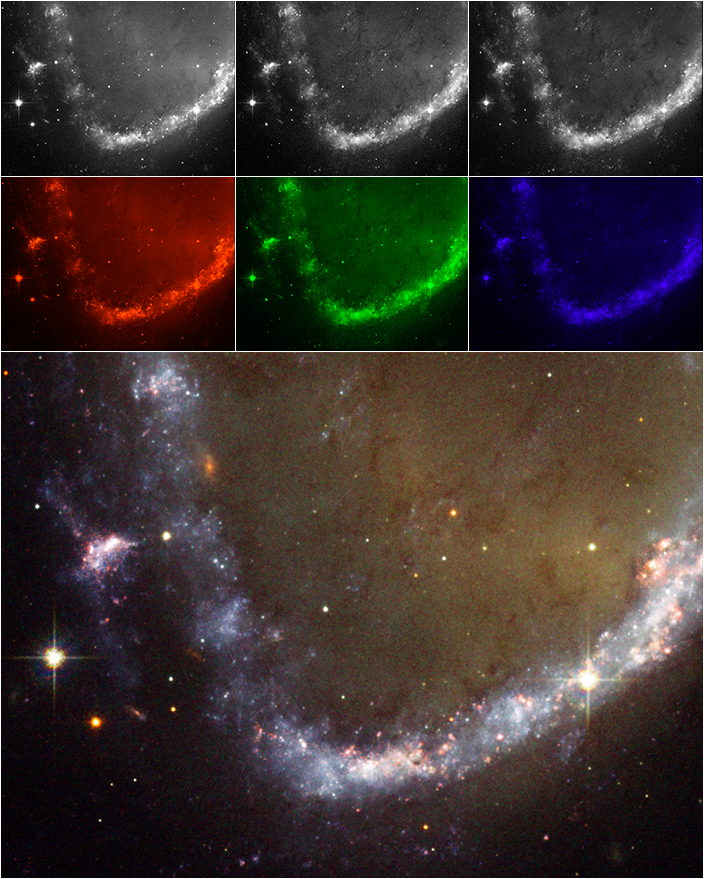

Process Astronomical Images on Your Home Computer Just Like the Experts

This is an example created using the ESA/ESO/NASA Photoshop FITS Liberator. The image of a portion of the ring galaxy AM0644-741 was made using Hubble's Advanced Camera for Surveys. Top: original black and white images obtained through filters isolating red, green and blue light. Middle: the separate images reassigned the primary colors red, green and blue. Bottom: the combined full color image.

Credit: NASA, ESA, STScI, AURA, Hubble Heritage Project